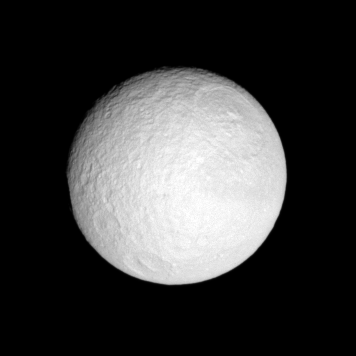

Toward Tethys

Tethys hangs before the Cassini spacecraft, its great crater Odysseus in view.

See PIA07693 for a close-up view of Odysseus.

This view looks toward the anti-Saturn hemisphere of Tethys (1,071 kilometers, or 665 miles across). North is up.

The image was taken with the Cassini spacecraft narrow-angle camera on Oct. 25, 2007 using a spectral filter sensitive to wavelengths of infrared light centered at 752 nanometers. The view was obtained at a distance of approximately 798,000 kilometers (496,000 miles) from Tethys and at a Sun-Tethys-spacecraft, or phase, angle of 12 degrees. Image scale is 5 kilometers (3 miles) per pixel.

The Cassini-Huygens mission is a cooperative project of NASA, the European Space Agency and the Italian Space Agency. The Jet Propulsion Laboratory, a division of the California Institute of Technology in Pasadena, manages the mission for NASA’s Science Mission Directorate, Washington, D.C. The Cassini orbiter and its two onboard cameras were designed, developed and assembled at JPL. The imaging operations center is based at the Space Science Institute in Boulder, Colo.

Credit: NASA/JPL/Space Science Institute